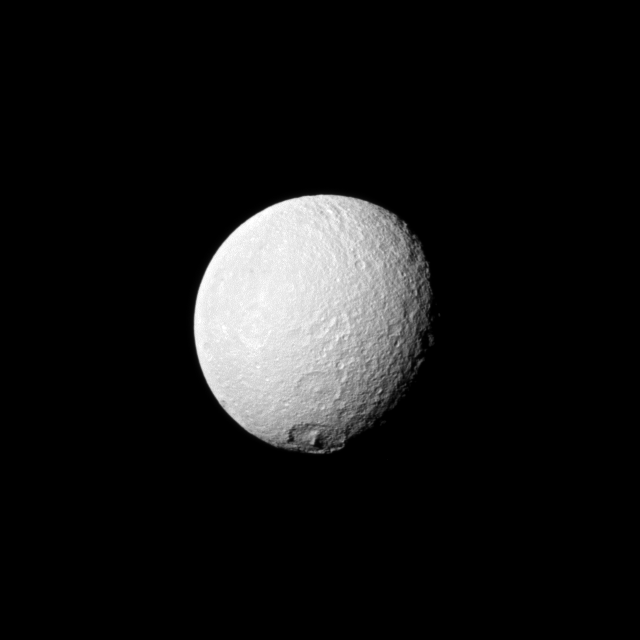

Melanthius on Tethys

The Cassini spacecraft looks toward an area between the trailing hemisphere and anti-Saturn side of Tethys and spies the large crater Melanthius near the moon’s south pole.

Melanthius, at the bottom of this image, is about 250 kilometers (155 miles) wide on Tethys. See PIA10412 for another view. North on Tethys (1,062 kilometers, or 660 miles across) is up and rotated 19 degrees to the right.

The image was taken in visible light with the Cassini spacecraft narrow-angle camera on April 29, 2010. The view was acquired at a distance of approximately 670,000 kilometers (416,000 miles) from Tethys and at a sun-Tethys-spacecraft, or phase, angle of 41 degrees. Image scale is 4 kilometers (2 miles) per pixel.

The Cassini-Huygens mission is a cooperative project of NASA, the European Space Agency and the Italian Space Agency. The Jet Propulsion Laboratory, a division of the California Institute of Technology in Pasadena, manages the mission for NASA’s Science Mission Directorate, Washington, D.C. The Cassini orbiter and its two onboard cameras were designed, developed and assembled at JPL. The imaging operations center is based at the Space Science Institute in Boulder, Colo.

Credit: NASA/JPL/Space Science Institute